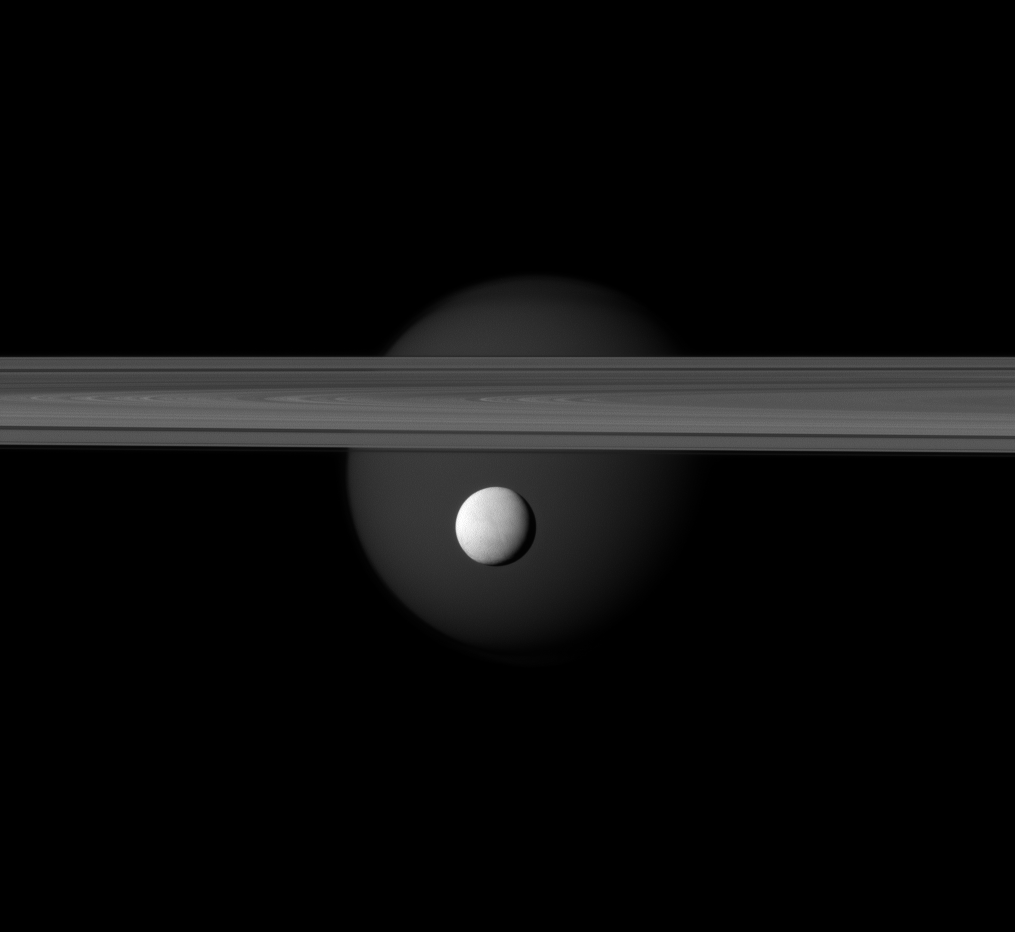

The Tale Continues…

The brightly reflective moon Enceladus appears before Saturn’s rings while the larger moon Titan looms in the distance.

Jets of water ice and vapor emanating from the south pole of Enceladus (hinting at subsurface sea rich in organics), and liquid hydrocarbons ponding on the surface on the surface of Titan make these two of the most fascinating moons in the Saturnian system. See PIA07787 to learn more about these fascinating moons.

Enceladus (313 miles, or 504 kilometers across) is in the center of the image. Titan (3,200 miles, or 5,150 kilometers across) can faintly be seen in the background beyond the rings. This view looks toward the anti-Saturn side of Enceladus and the Saturn-facing side of Titan. The northern, sunlit side of the rings is seen from just above the ringplane.

The image was taken in visible green light with the Cassini spacecraft narrow-angle camera on March 12, 2012. The view was acquired at a distance of approximately 600,000 miles (1 million kilometers) from Enceladus and at a Sun-Enceladus-spacecraft, or phase, angle of 36 degrees. Image scale is 4 miles (6 kilometers) per pixel on Enceladus.

The Cassini-Huygens mission is a cooperative project of NASA, the European Space Agency and the Italian Space Agency. The Jet Propulsion Laboratory, a division of the California Institute of Technology in Pasadena, manages the mission for NASA’s Science Mission Directorate, Washington, D.C. The Cassini orbiter and its two onboard cameras were designed, developed and assembled at JPL. The imaging operations center is based at the Space Science Institute in Boulder, Colo.

Credit: NASA/JPL-Caltech/Space Science Institute